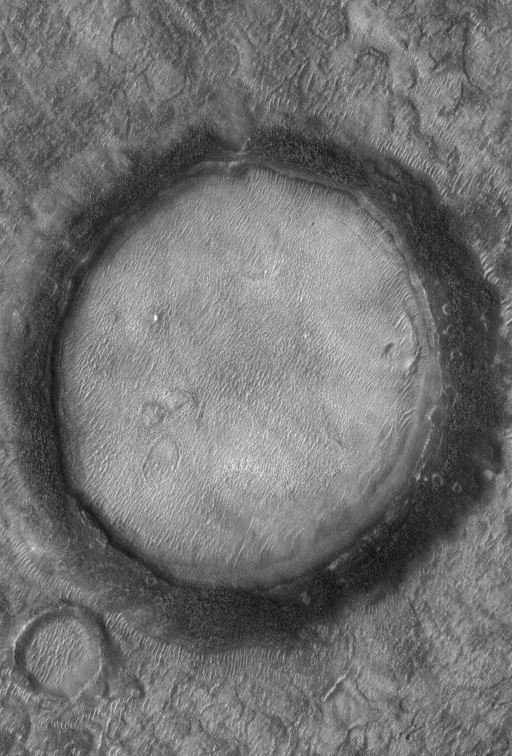

Dark-Rimmed Crater

11 April 2005
This Mars Global Surveyor (MGS) Mars Orbiter Camera (MOC) image shows a nearly-filled impact crater on the northern plains.

Location near: 47.3°N, 294.0°W
Image width: ~3 km (~1.9 mi)
Illumination from: lower left
Season: Northern Summer

Credit: NASA/JPL/Malin Space Science Systems